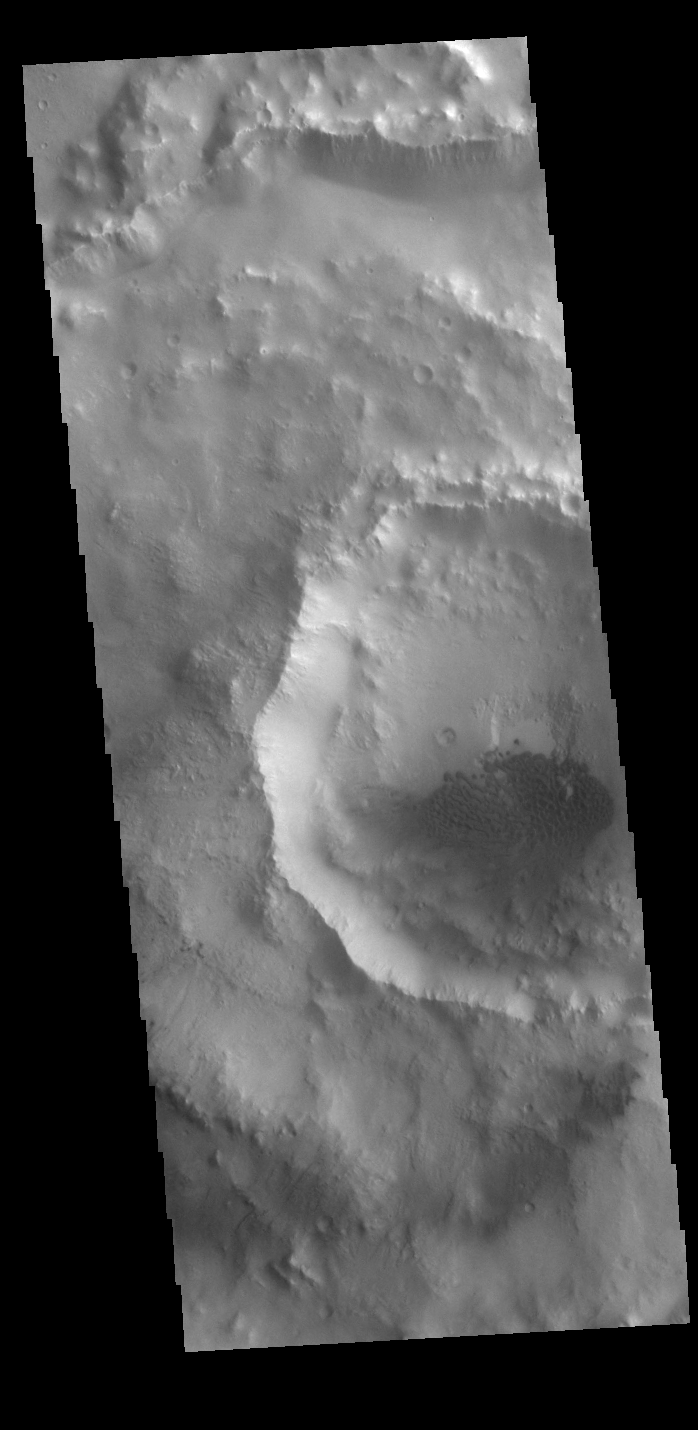

Sand Dunes

Today’s VIS image shows a field of sand dunes in an unnamed crater located in Margaritifer Terra. Most sand dunes on Mars are made of dark basaltic sands.

Credit: NASA/JPL-Caltech/ASU